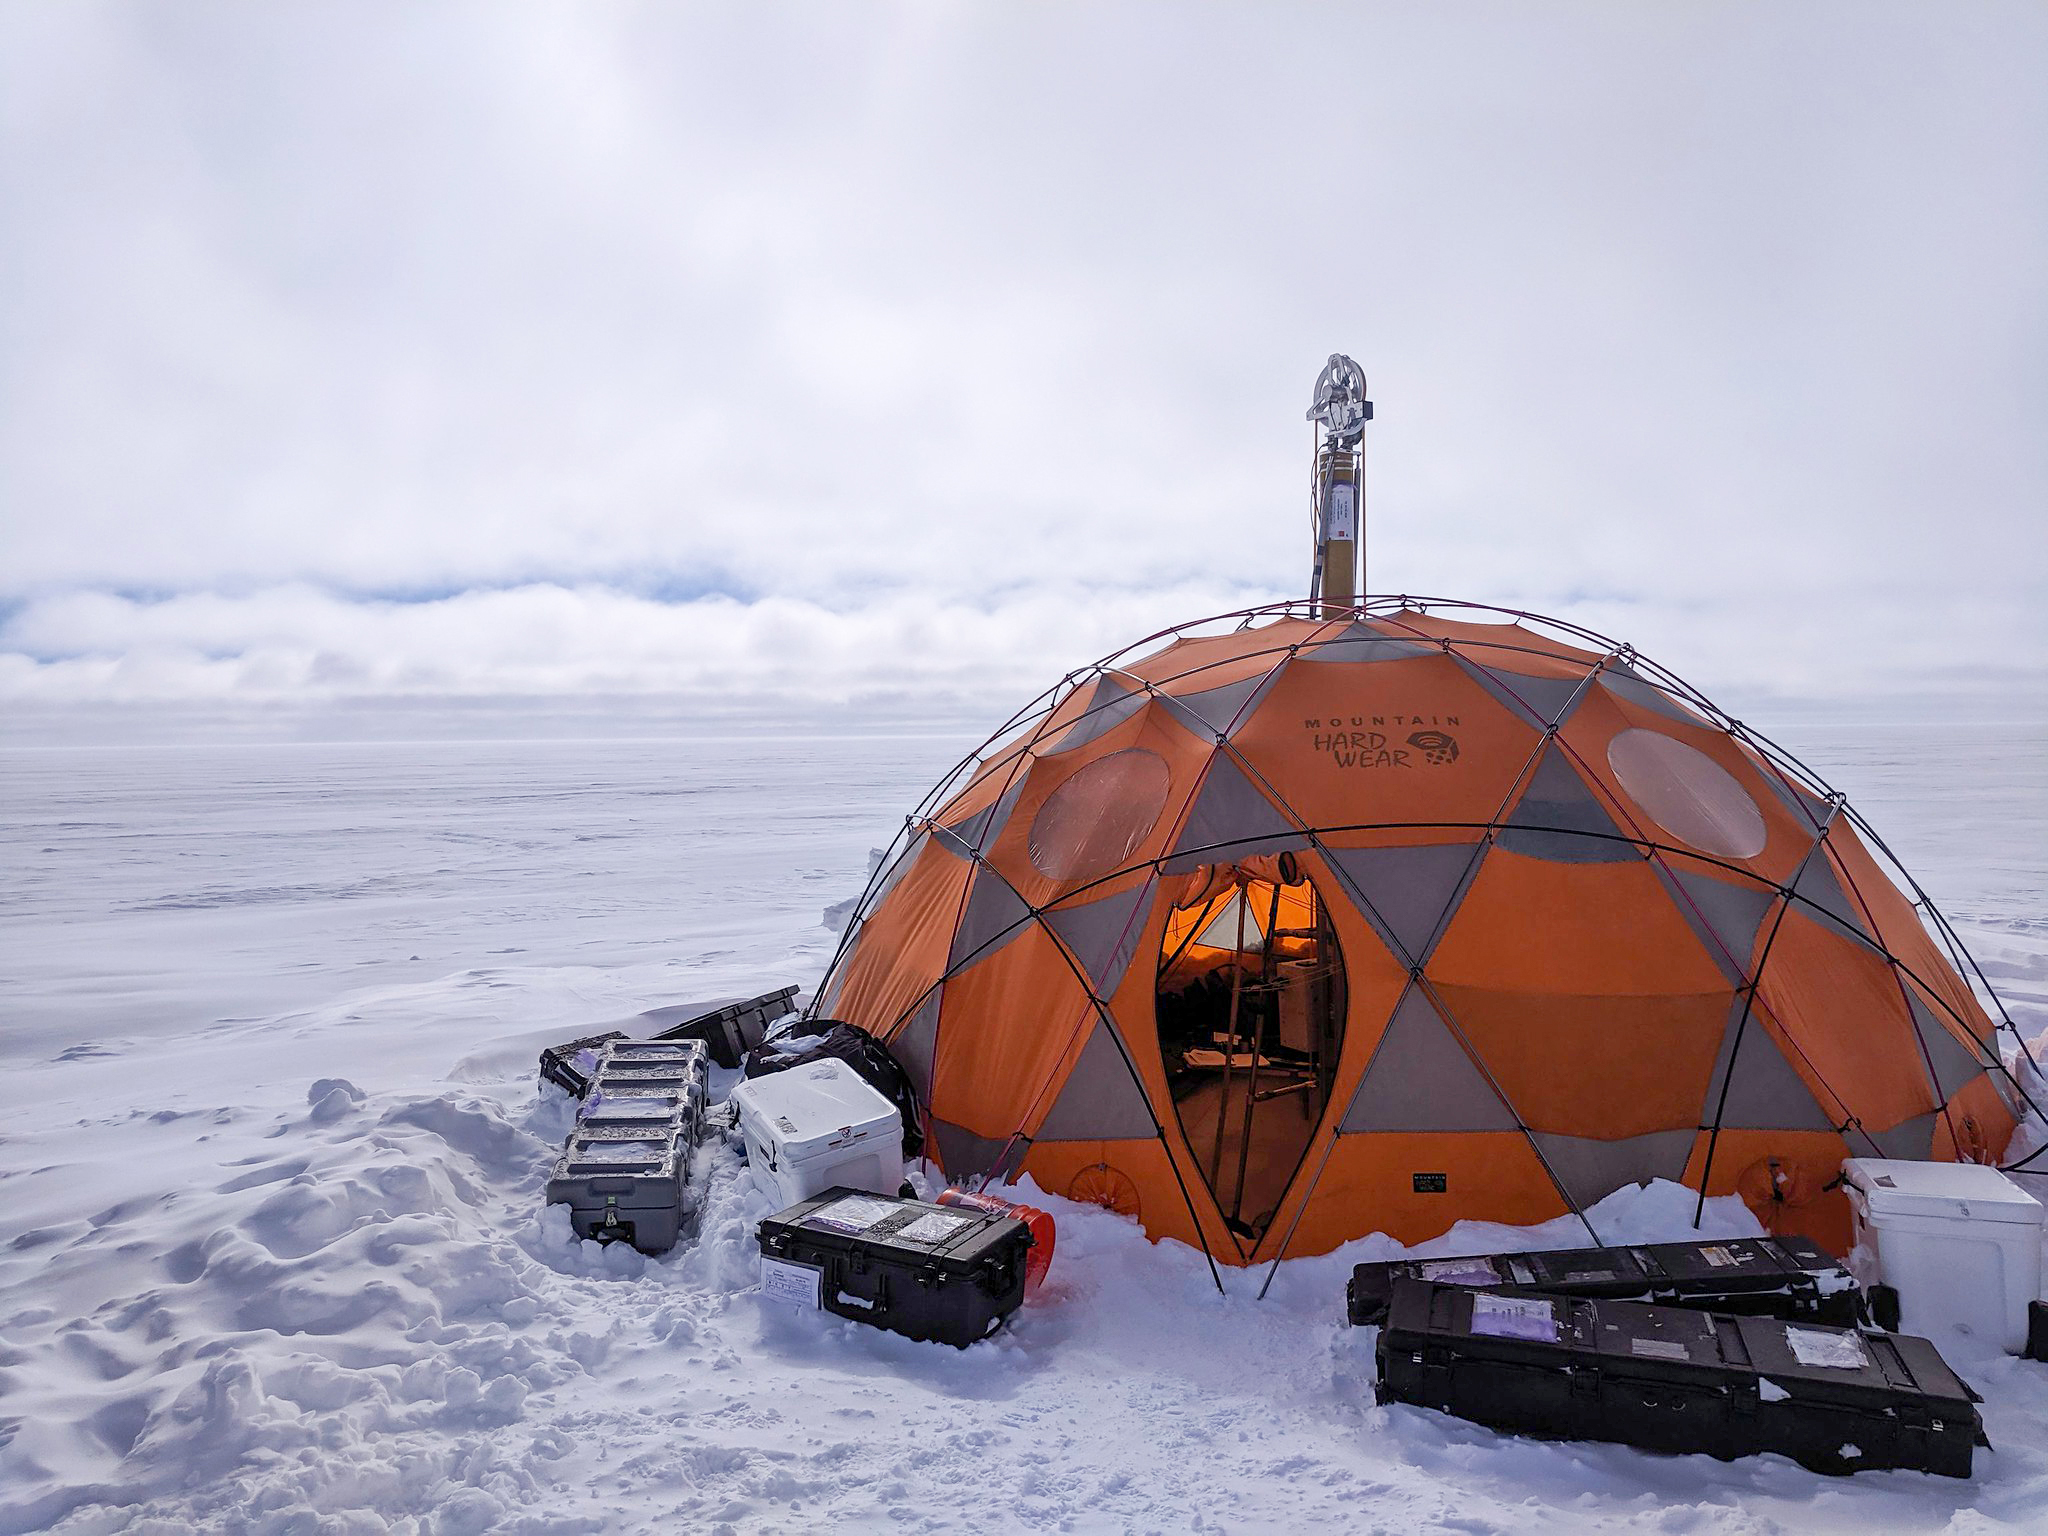

WATSON’s Field Test in Greenland

During 2019 field tests near Greenland’s Summit Station, a high-elevation remote observing station, the WATSON (Wireline Analysis Tool for the Subsurface Observation of Northern ice sheets) instrument is put through its paces to seek out signs of life, or biosignatures, 360 feet (110 meters) down a borehole. In this photograph, the winch that holds the drill pokes out the top of the drill tent.

WATSON could one day be launched aboard a robotic mission to seek out biosignatures on the ocean moons of Enceladus, Europa, or even Titan. The WATSON team hopes to test the instrument in a variety of cold locations on Earth to see how the distribution and variety of biosignatures change depending on where they are. By testing WATSON in different Earth analogs — areas on Earth that can stand in for those on other worlds — scientists would be able to better understand the chemical fingerprints of any biosignatures detected on other worlds.

Credit: NASA/JPL-Caltech